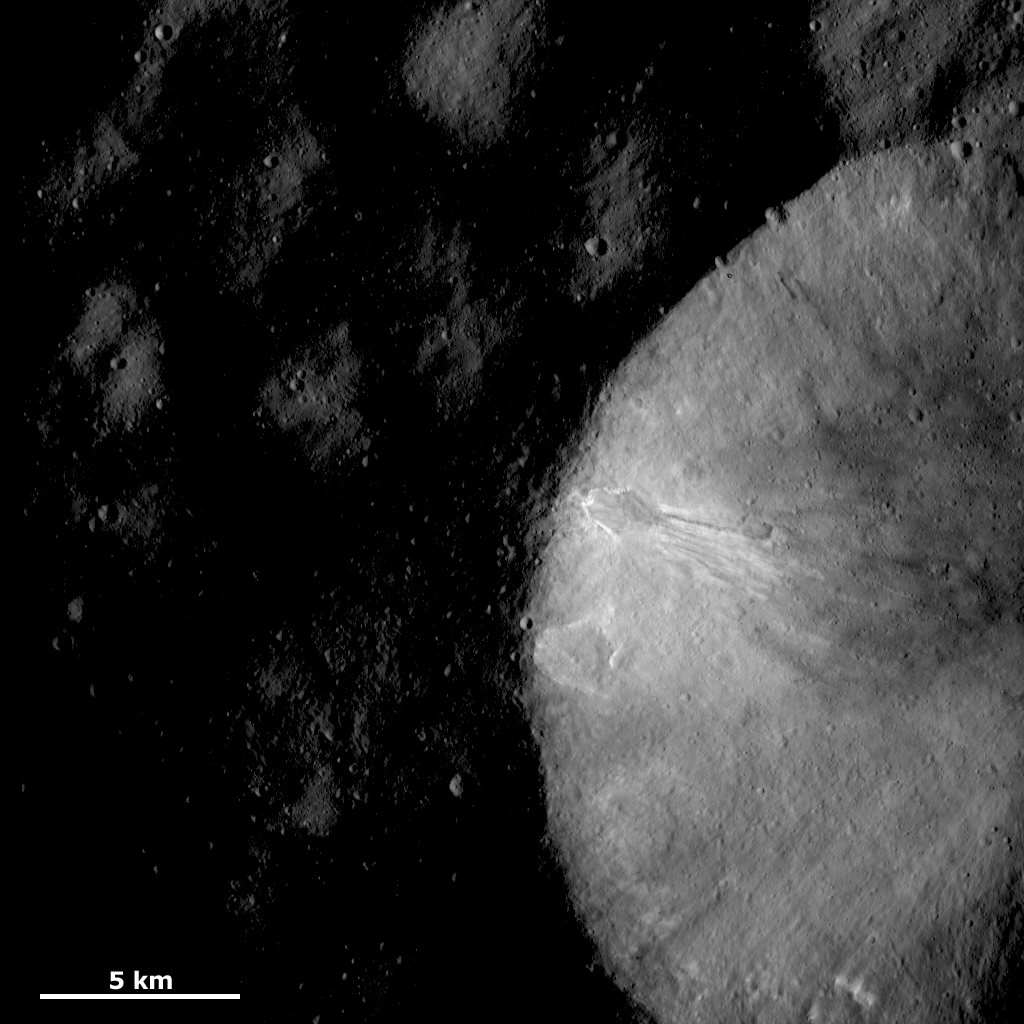

Crater Wall with Sinuous Features

This Dawn framing camera (FC) image of Vesta shows part of a large crater with a relatively fresh rim. The interior of the crater appears much brighter than the surrounding area because this image has been stretched to brighten the interior of the crater. In the original image, the crater interior was originally much darker than it appears now. The most striking feature in this image is the bright and dark material cropping out near the rim of the crater and slumping towards the crater center. This material is rather sinuous in shape.

This image is located in Vesta’s Numisia quadrangle, near the equator. NASA’s Dawn spacecraft obtained this image with its framing camera on Dec. 18, 2011. This image was taken through the camera’s clear filter. The distance to the surface of Vesta is 272 kilometers (169 miles) and the image has a resolution of about 25 meters (82 feet) per pixel. This image was acquired during the LAMO (low-altitude mapping orbit) phase of the mission.

The Dawn mission to Vesta and Ceres is managed by NASA’s Jet Propulsion Laboratory, a division of the California Institute of Technology in Pasadena, for NASA’s Science Mission Directorate, Washington D.C. UCLA is responsible for overall Dawn mission science. The Dawn framing cameras have been developed and built under the leadership of the Max Planck Institute for Solar System Research, Katlenburg-Lindau, Germany, with significant contributions by DLR German Aerospace Center, Institute of Planetary Research, Berlin, and in coordination with the Institute of Computer and Communication Network Engineering, Braunschweig. The Framing Camera project is funded by the Max Planck Society, DLR, and NASA/JPL.

Credit: NASA/JPL-Caltech/UCLA/MPS/DLR/IDA